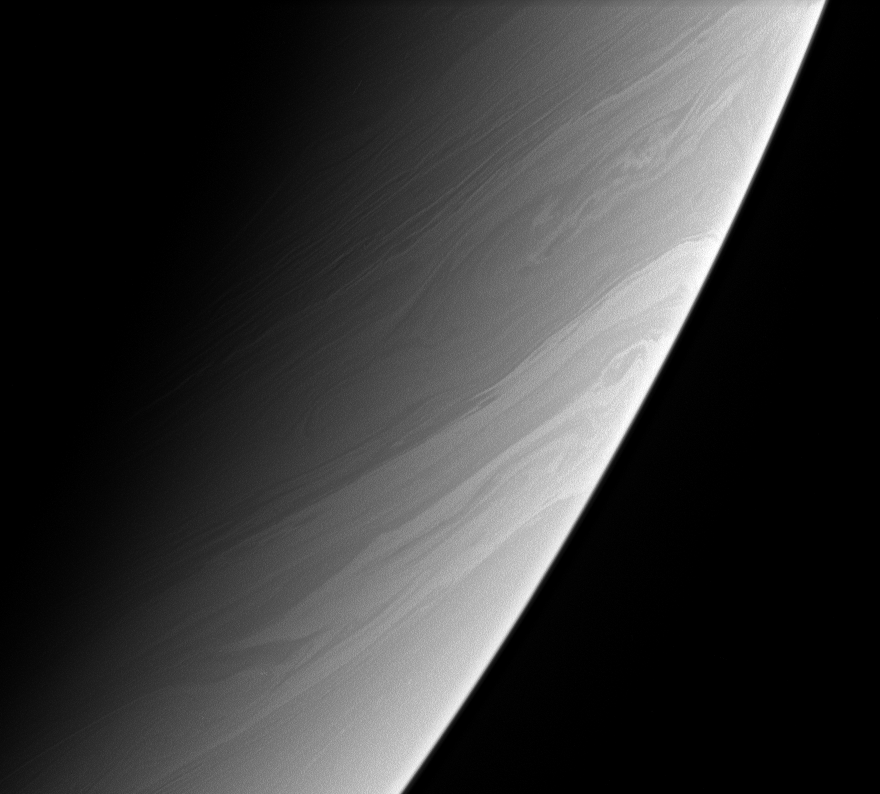

Saturn’s Streamers

The long, gently meandering character of the clouds in this view is a tracer of the generally stable flow of Saturn’s atmosphere. The flow is disrupted at turbulent belt-zone boundaries and, here and there, by eddies and vortices.

The image was taken with the Cassini spacecraft narrow-angle camera on May 11, 2006 at a distance of approximately 2.9 million kilometers (1.8 million miles) from Saturn and at a Sun-Saturn-spacecraft, or phase, angle of 147 degrees. The image was obtained using a spectral filter sensitive to wavelengths of infrared light centered at 938 nanometers. Image scale is 17 kilometers (11 miles) per pixel.

The Cassini-Huygens mission is a cooperative project of NASA, the European Space Agency and the Italian Space Agency. The Jet Propulsion Laboratory, a division of the California Institute of Technology in Pasadena, manages the mission for NASA’s Science Mission Directorate, Washington, D.C. The Cassini orbiter and its two onboard cameras were designed, developed and assembled at JPL. The imaging operations center is based at the Space Science Institute in Boulder, Colo.

Credit: NASA/JPL/Space Science Institute